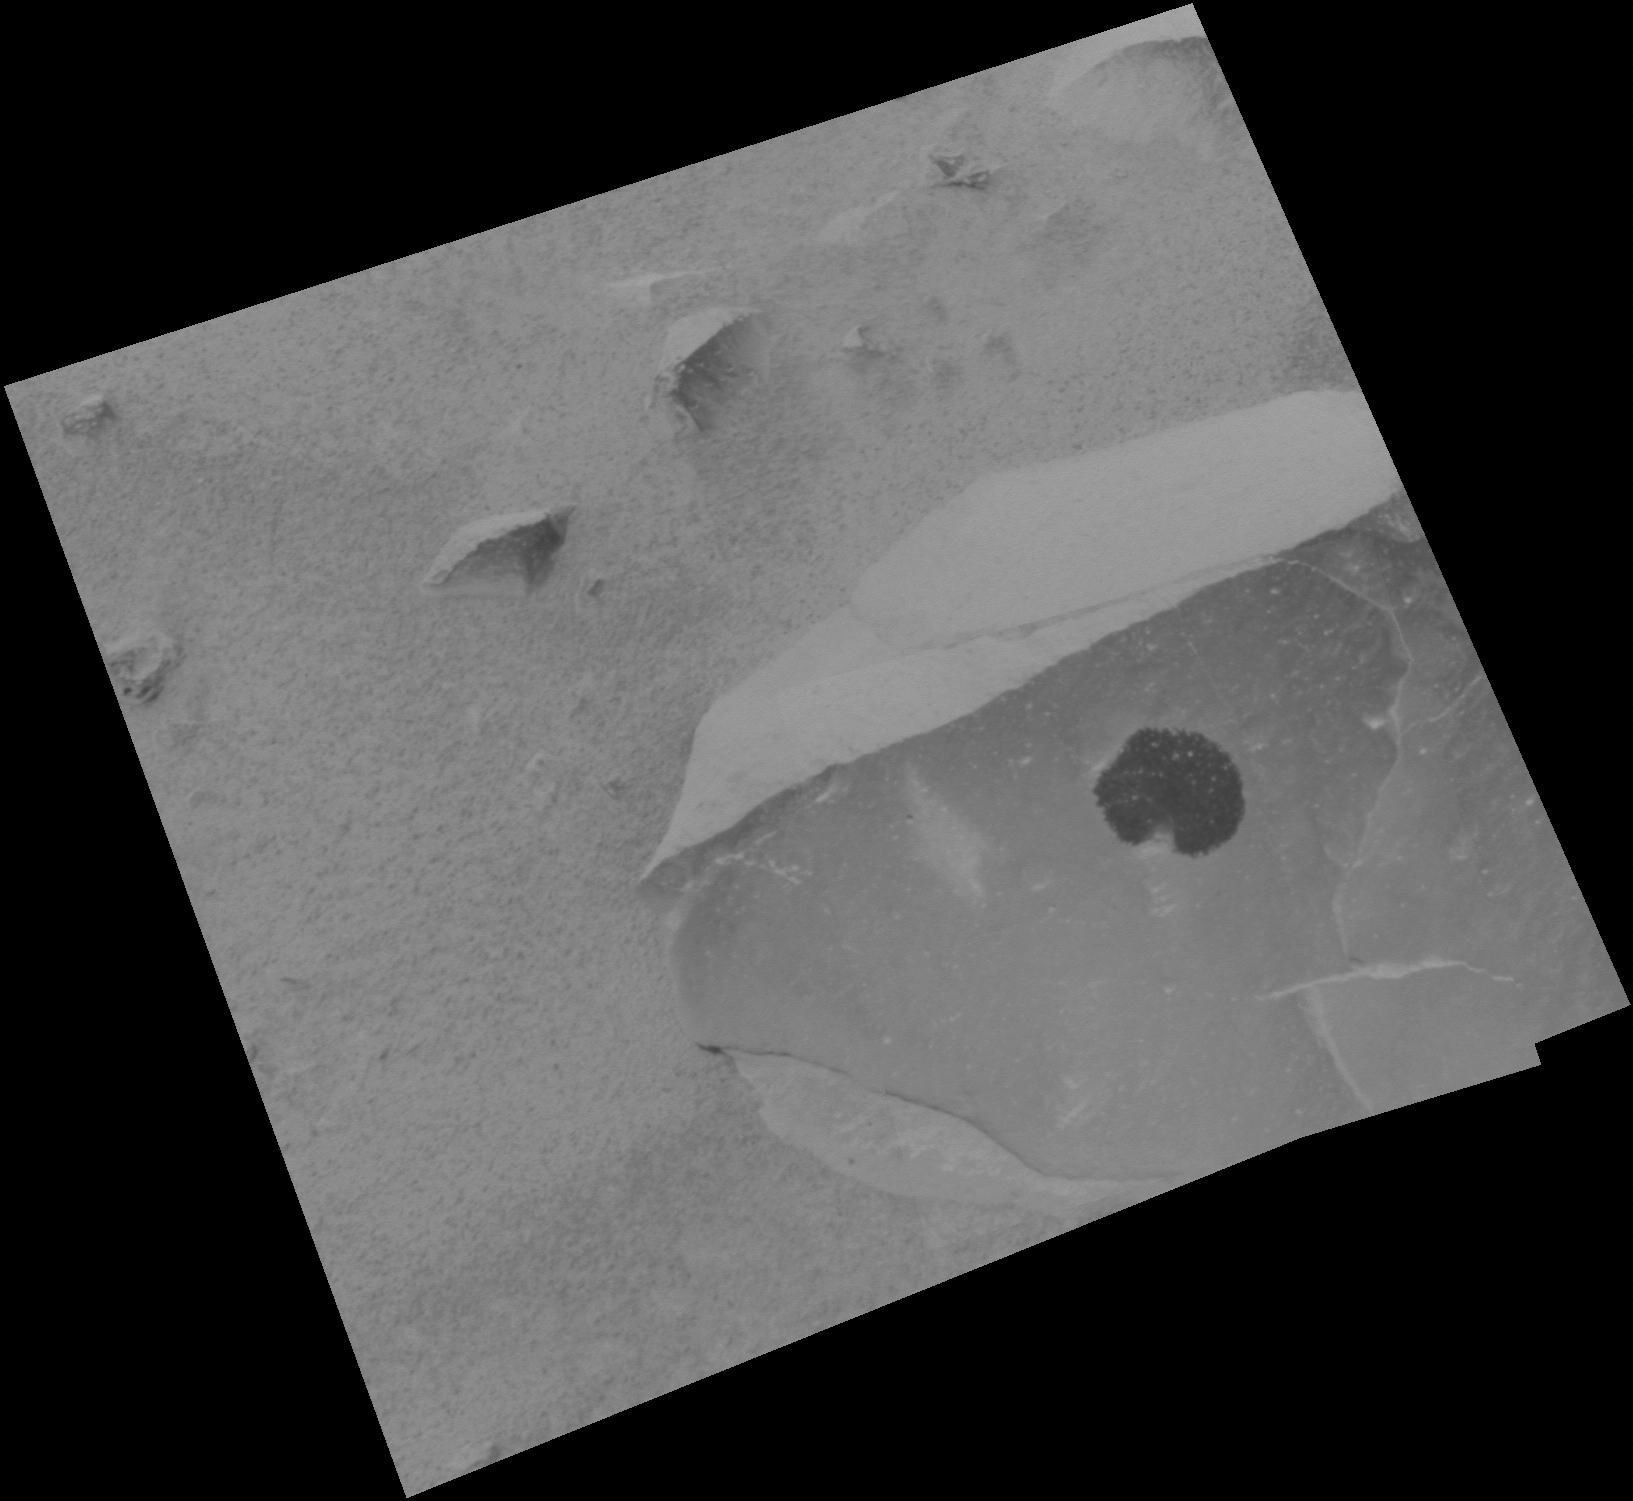

Adirondack’s True Self

This image taken by the panoramic camera onboard the Mars Exploration Rover Spirit shows a cleaned off portion of the rock dubbed Adirondack. In preparation for grinding into the rock, Spirit wiped off a fine coat of dust with a brush located on its rock abrasion tool. Scientists plan to analyze the newly-exposed patch of rock with the rover’s suite of science instruments, both before and after the top layer is removed.

Credit: NASA/JPL/Cornell